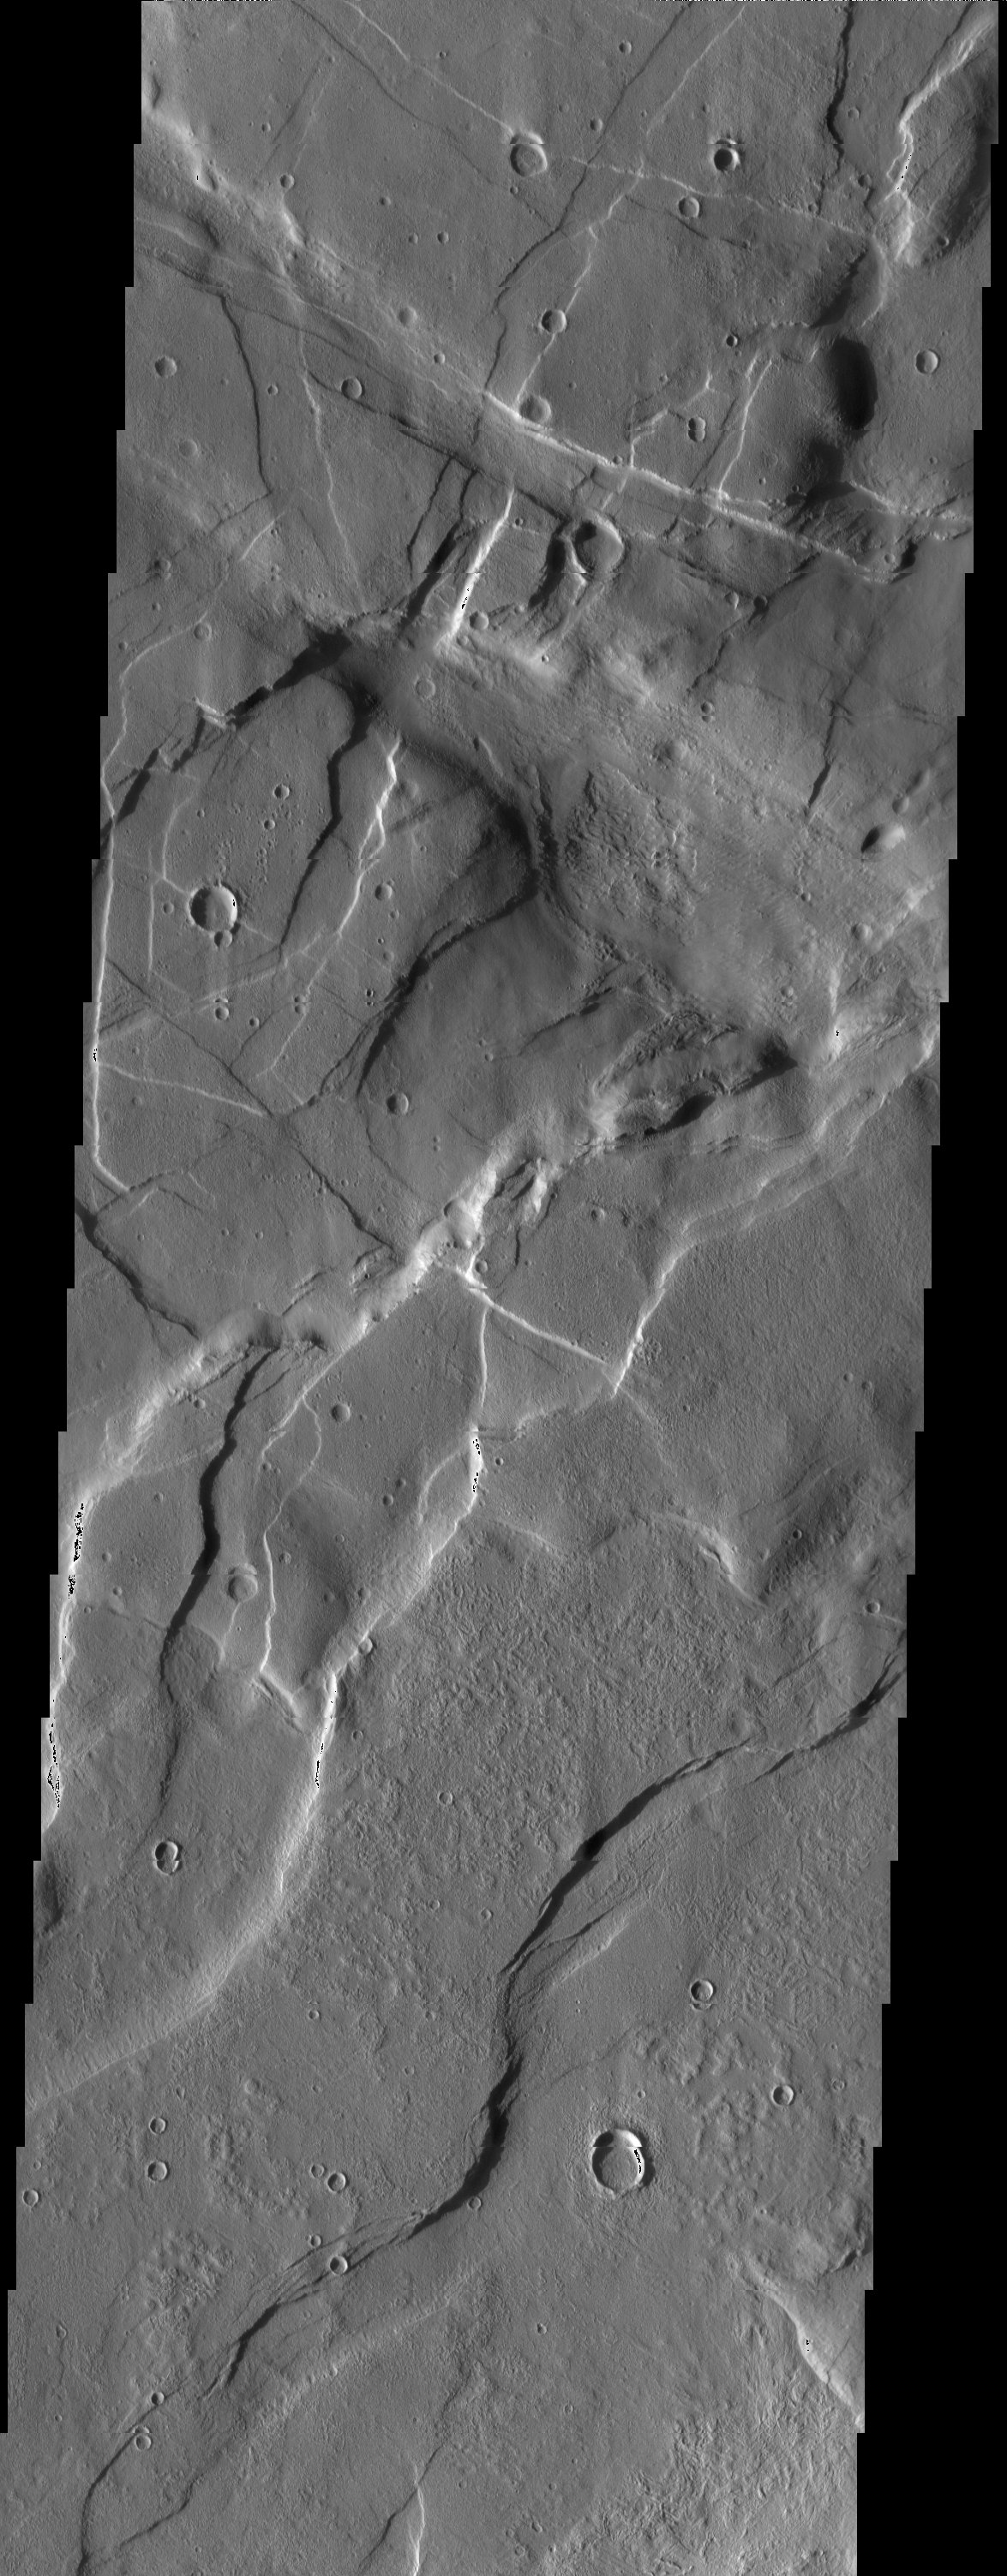

Crosscutting Grabens

Released 21 April 2003

The crosscutting relationships observed in this THEMIS image can be used to determine the relative timing of graben and channel formations. Several north-west/south-east trending fractures are observed to crosscut north-east/south-west formations.

Note: this THEMIS visual image has not been radiometrically nor geometrically calibrated for this preliminary release. An empirical correction has been performed to remove instrumental effects. A linear shift has been applied in the cross-track and down-track direction to approximate spacecraft and planetary motion. Fully calibrated and geometrically projected images will be released through the Planetary Data System in accordance with Project policies at a later time.

NASA’s Jet Propulsion Laboratory manages the 2001 Mars Odyssey mission for NASA’s Office of Space Science, Washington, D.C. The Thermal Emission Imaging System (THEMIS) was developed by Arizona State University, Tempe, in collaboration with Raytheon Santa Barbara Remote Sensing. The THEMIS investigation is led by Dr. Philip Christensen at Arizona State University. Lockheed Martin Astronautics, Denver, is the prime contractor for the Odyssey project, and developed and built the orbiter. Mission operations are conducted jointly from Lockheed Martin and from JPL, a division of the California Institute of Technology in Pasadena.

Image information: VIS instrument. Latitude 43.2, Longitude 269.4 East (90.6 West). 19 meter/pixel resolution.

Credit: NASA/JPL/Arizona State University